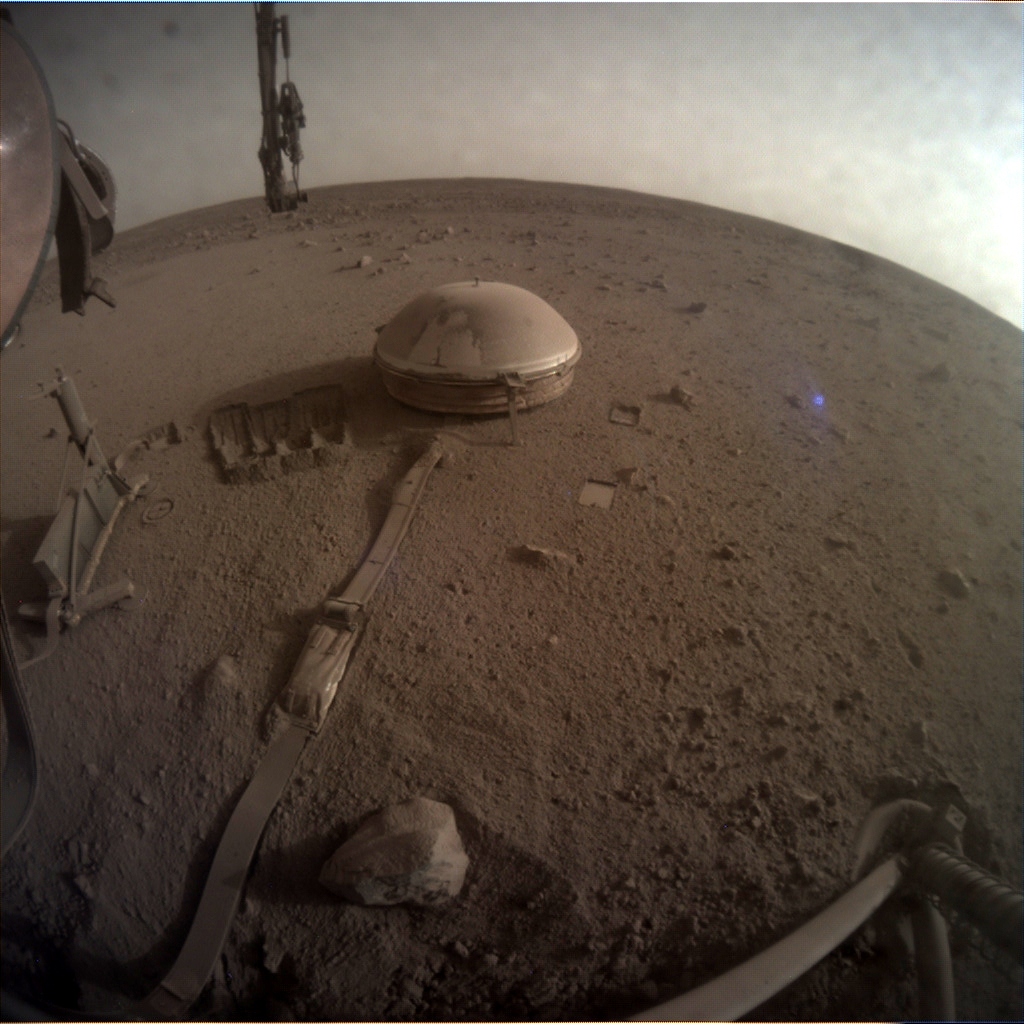

One of InSight’s Last Images

This is one of the last images ever taken by NASA’s InSight Mars lander. Captured on Dec. 11, 2022, the 1,436th Martian day, or sol, of the mission, it shows InSight’s seismometer on the Red Planet’s surface.

NASA’s Jet Propulsion Laboratory manages InSight for the agency’s Science Mission Directorate. InSight is part of NASA’s Discovery Program, managed by the agency’s Marshall Space Flight Center in Huntsville, Alabama. Lockheed Martin Space in Denver built the InSight spacecraft, including its cruise stage and lander, and supports spacecraft operations for the mission.

A number of European partners, including France’s Centre National d’Études Spatiales (CNES) and the German Aerospace Center (DLR), are supporting the InSight mission. CNES provided the Seismic Experiment for Interior Structure (SEIS) instrument to NASA, with the principal investigator at IPGP (Institut de Physique du Globe de Paris). Significant contributions for SEIS came from IPGP; the Max Planck Institute for Solar System Research (MPS) in Germany; the Swiss Federal Institute of Technology (ETH Zurich) in Switzerland; Imperial College London and Oxford University in the United Kingdom; and JPL. DLR provided the Heat Flow and Physical Properties Package (HP3) instrument, with significant contributions from the Space Research Center (CBK) of the Polish Academy of Sciences and Astronika in Poland. Spain’s Centro de Astrobiología (CAB) supplied the temperature and wind sensors.

Credit: NASA/JPL-Caltech